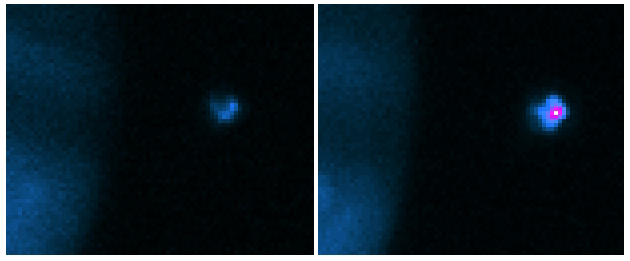

Earth-based images of the Fall 1999 Loki Eruption

These false-color images of Io and Jupiter were taken with the NASA Infrared Telescope Facility at Mauna Kea, Hawaii, as part of a campaign to support closeup Io observations by NASA’s Galileo spacecraft. These and other Earth-based observations show that Io’s most powerful volcano, Loki, began one of its periodic major eruptions about a month before Galileo’s October Io flyby, and that the eruption was continuing during the Galileo flyby. These infrared images (taken at a wavelength of 3.8 microns) show Sunlight reflected from the edge of Jupiter’s disk on the left-hand side, and the heat from several glowing volcanoes on Io on the right. Io is in Jupiter’s shadow, so no Sunlight falls on it — the volcanoes are all we see.

On August 9, 1999 (left), several volcanoes glowed faintly with roughly equal brightness. However, on October 10, 1999, roughly 20 hours before Galileo flew past, a single volcano, Loki, dominated the image. Loki brightened by a factor of ten in the period between these images. Other observations from the NASA Infrared Telescope and from Wyoming Infrared Telescope near Laramie operated by the University of Wyoming show that most of this brightening occurred during September.

Earth-based observations since the 1980s have shown that these periodic bright eruptions are typical behavior for Loki. They occur about once per year and last several months. Galileo has given us our first chance to see one of these eruptions up close.

The Jet Propulsion Laboratory, Pasadena, CA manages the Galileo mission for NASA’s Office of Space Science, Washington, DC. JPL is a division of the California Institute of Technology, Pasadena, CA.

Credit: NASA/JPL/Lowell Observatory